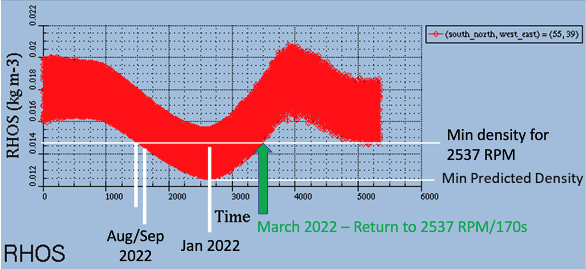

Mars Atmosphere Density Model

Models for the seasonal variation in atmospheric density on Mars between summer (low density) and winter (higher density) predict that air density will be high enough in late March for NASA’s Mars Ingenuity Helicopter to return to its original RPM. Since September, the helicopter’s rotors have been operating an increased RPM of 2,700 – up from 2,537 RPM during Ingenuity’s first 13 flights. The Ingenuity team will use observations from Perseverance’s weather station, MEDA, to confirm the true air density on Mars before making the change.

The Ingenuity Mars Helicopter was built by JPL in Southern California, which also manages the project for NASA Headquarters. It is supported by NASA’s Science Mission Directorate. NASA’s Ames Research Center in California’s Silicon Valley, and NASA’s Langley Research Center in Hampton, Virginia, provided significant flight performance analysis and technical assistance during Ingenuity’s development. AeroVironment Inc., Qualcomm, and SolAero also provided design assistance and major vehicle components. Lockheed Martin Space designed and manufactured the Mars Helicopter Delivery System.

Credit: NASA/JPL-Caltech